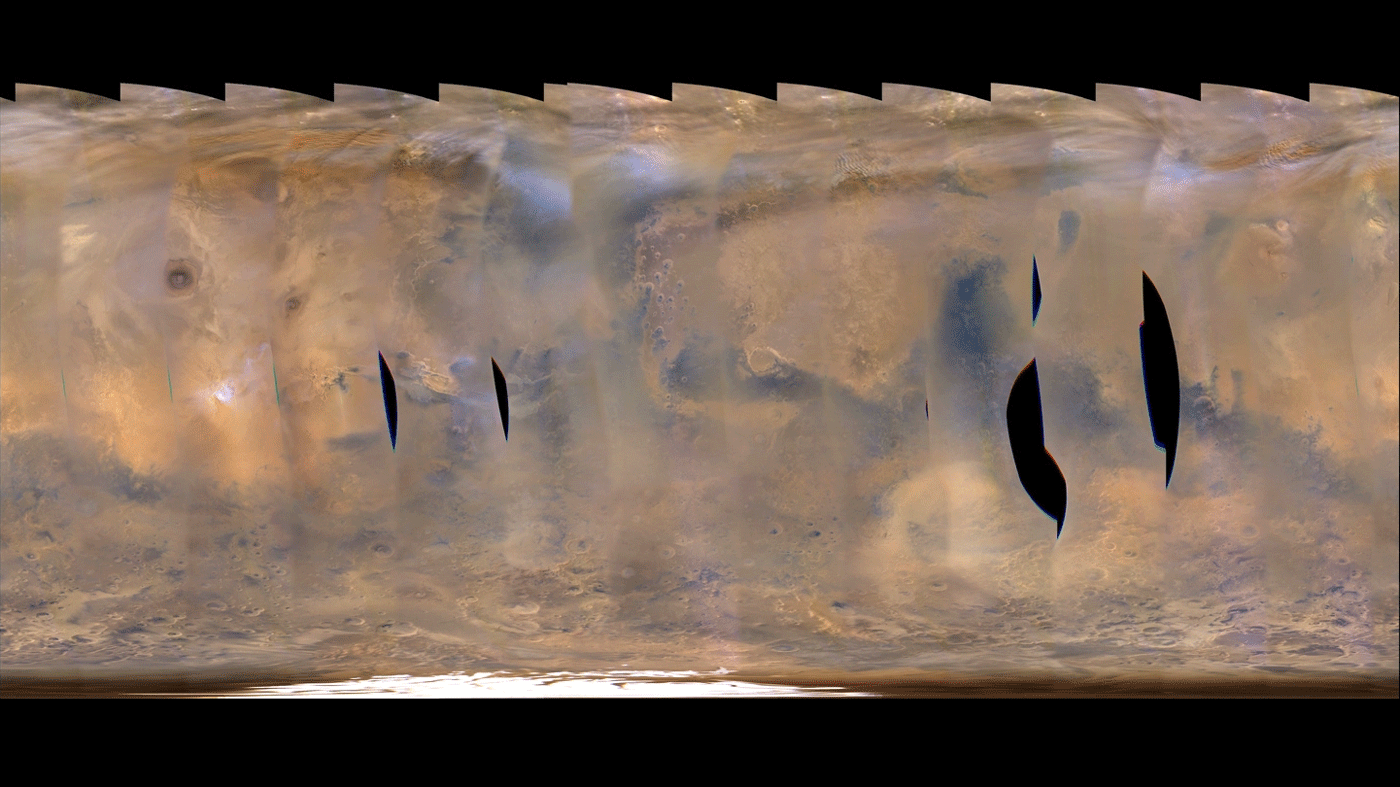

Back-to-Back Martian Dust Storms

This movie clip shows a global map of Mars with atmospheric changes from Feb. 18, 2017, through March 6, 2017, a period when two regional-scale dust storms appeared. It combines hundreds of images from the Mars Color Imager (MARCI) camera on NASA’s Mars Reconnaissance Orbiter.

The date for each map in the series is given at upper left. Dust storms appear as pale tan. In the opening frames, one appears left of center, near the top (north) of the map, then grows in size as it moves south, eventually spreading to about half the width of the map after reaching the southern hemisphere. As the dust from that first storm becomes more diffuse in the south, another storm appears near the center of the map in the final frames.

In viewing the movie, it helps to understand some of the artifacts produced by the nature of MARCI images when seen in animation. MARCI acquires images in swaths from pole-to-pole during the dayside portion of each orbit. The camera can cover the entire planet in just over 12 orbits, and takes about one day to accumulate this coverage. The individual swaths for each day are assembled into a false-color, map-projected mosaic for the day. Equally spaced blurry areas that run from south-to-north result from the high off-nadir viewing geometry in those parts of each swath, a product of the spacecraft’s low orbit. Portions with sharper-looking details are the central part of an image, viewing more directly downward through less atmosphere than the obliquely viewed portions. MARCI has a 180-degree field of view, and Mars fills about 78 percent of that field of view when the camera is pointed down at the planet. However, the Mars Reconnaissance Orbiter often is pointed to one side or the other off its orbital track in order to acquire targeted observations by other imaging systems on the spacecraft. When such rolls exceed about 20 degrees, gaps occur in the mosaic of MARCI swaths. Other dark gaps appear where data are missing.

It isn’t easy to see the actual dust motion in the atmosphere in these images, owing to the apparent motion of these artifacts. However, by concentrating on specific surface features (craters, prominent ice deposits, etc.) and looking for the tan clouds of dust, it is possible to see where the storms start and how they grow, move and eventually dissipate.

Malin Space Science Systems, San Diego, provided and operates MARCI. NASA’s Jet Propulsion Laboratory, a division of Caltech in Pasadena, California, manages the Mars Reconnaissance Orbiter for NASA’s Science Mission Directorate, Washington. Lockheed Martin Space Systems, Denver, built the spacecraft.

Credit: NASA/JPL-Caltech/MSSS